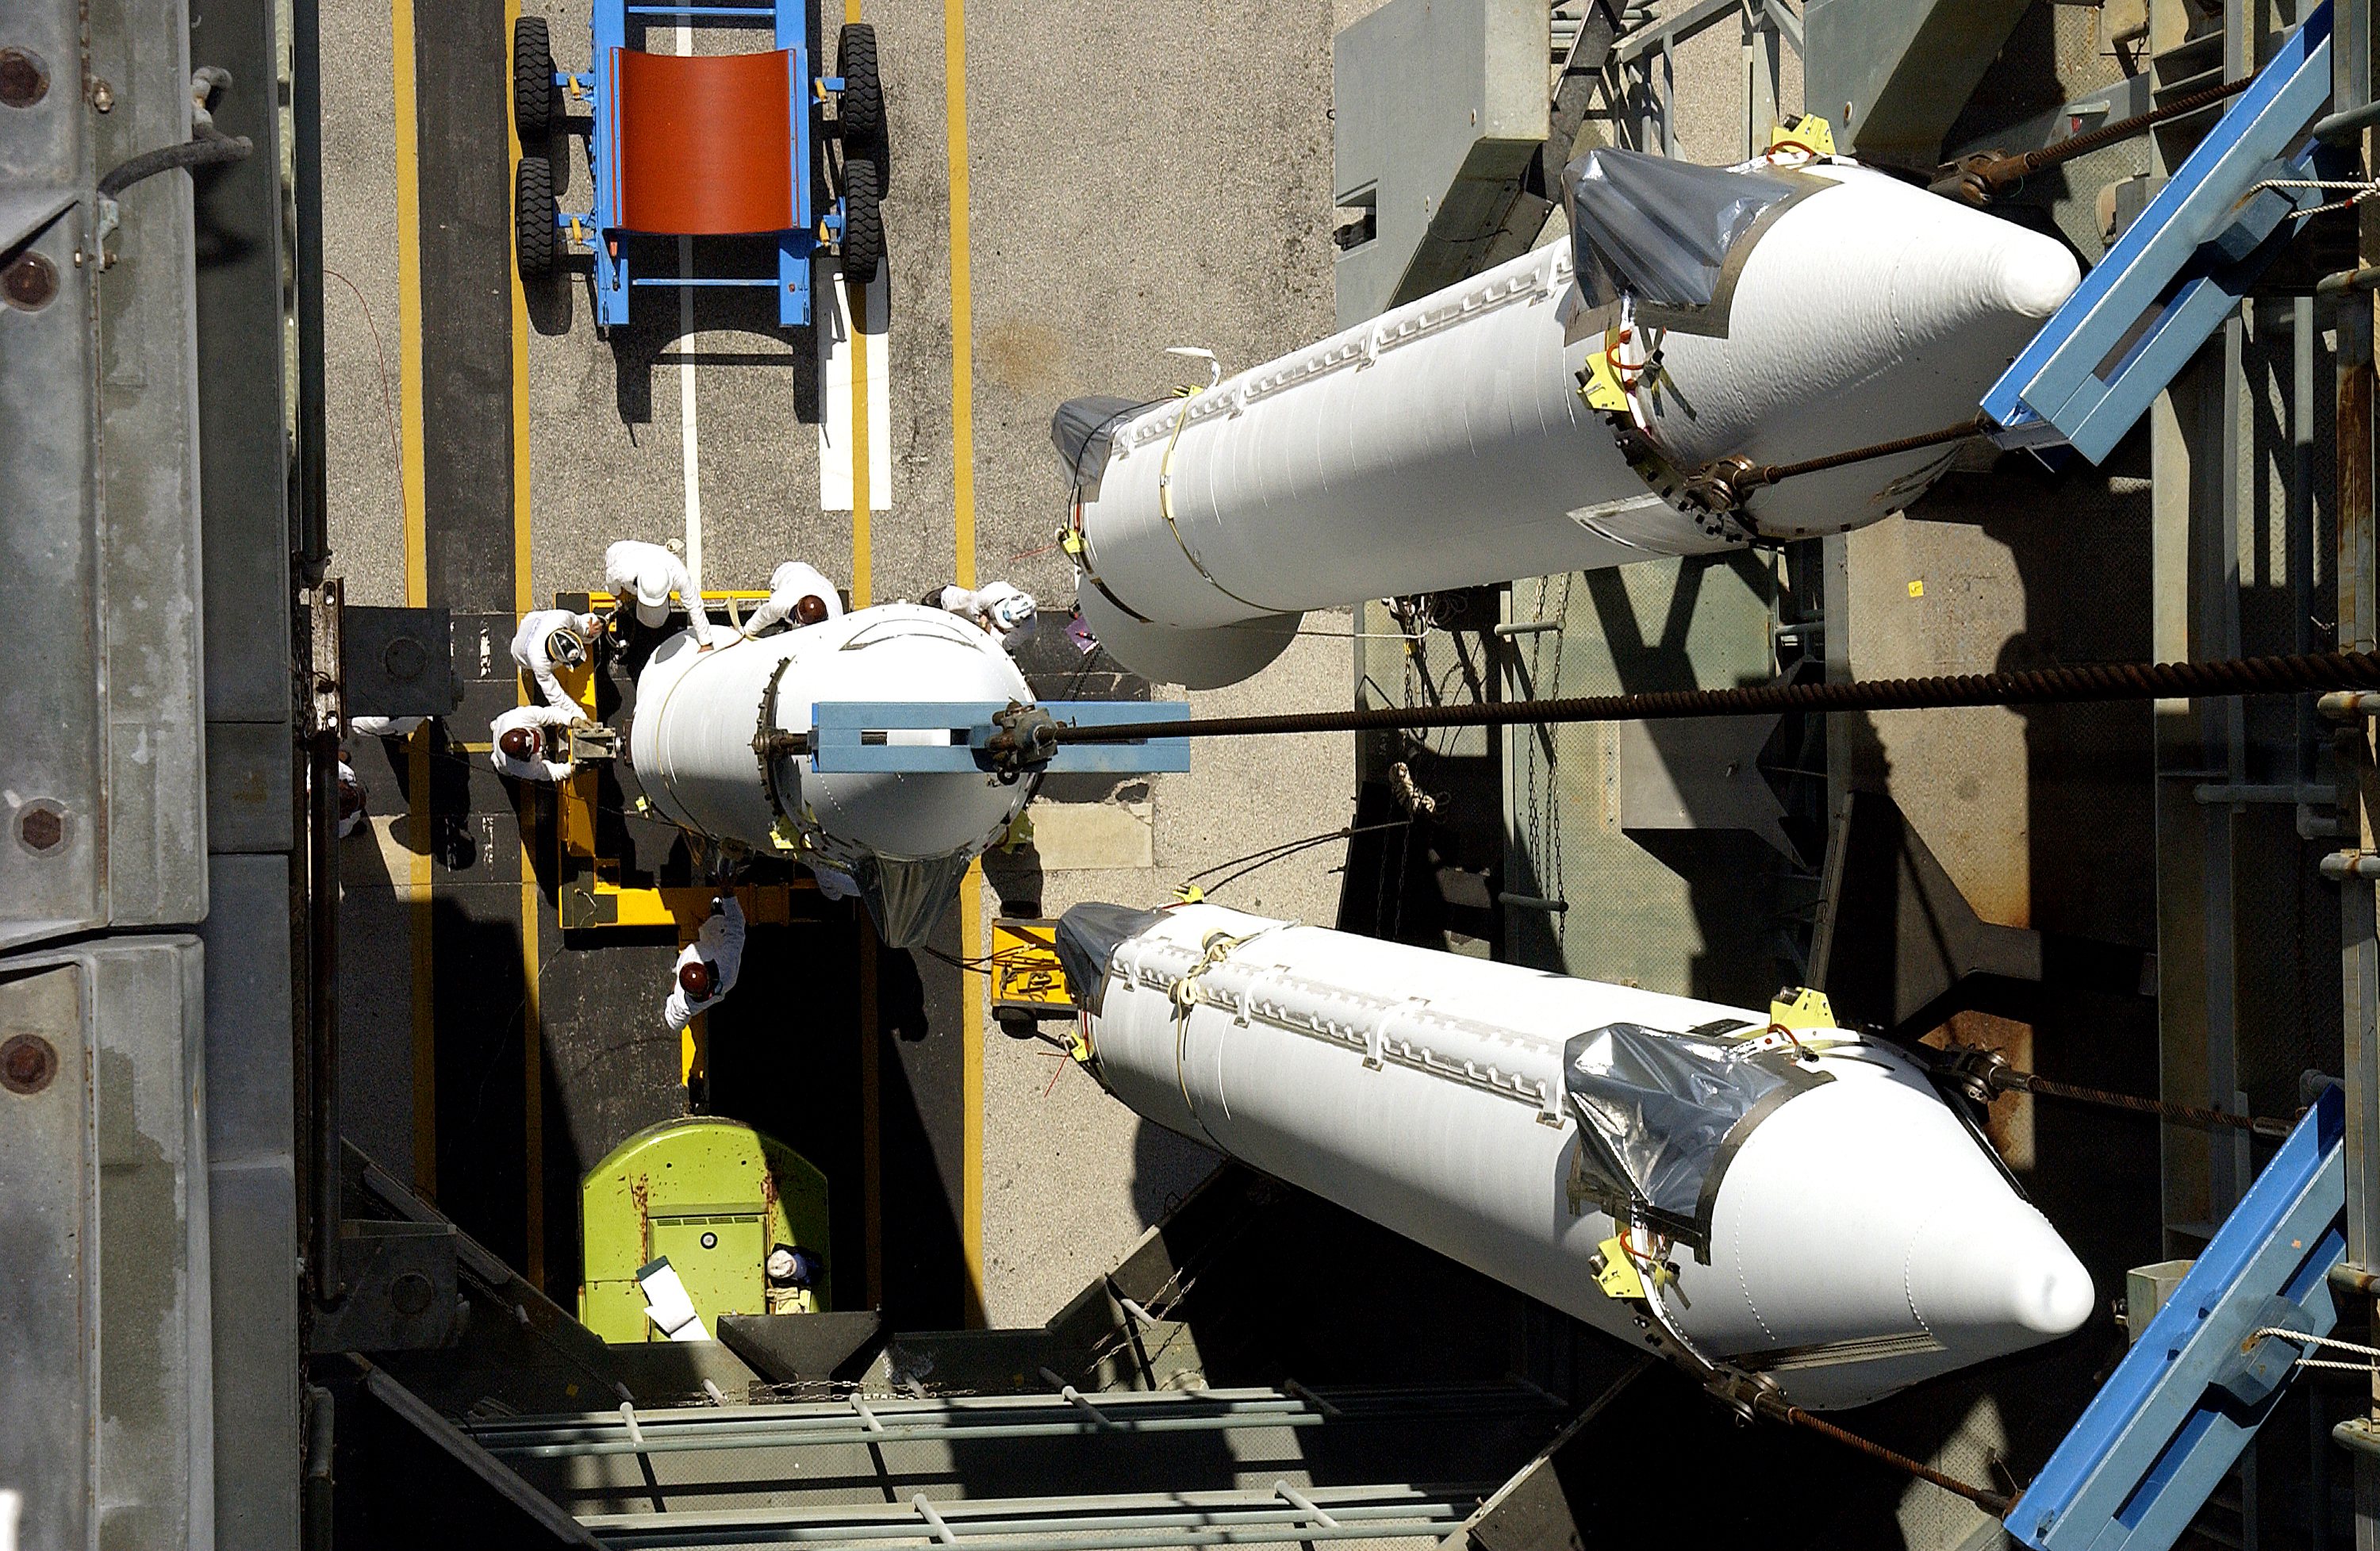

Solid Rocket Booster

Solid rocket boosters are loaded into the mobile service tower in order to be mated to the first stage of Spitzer's Delta II rocket.

Credit: NASA/KSC